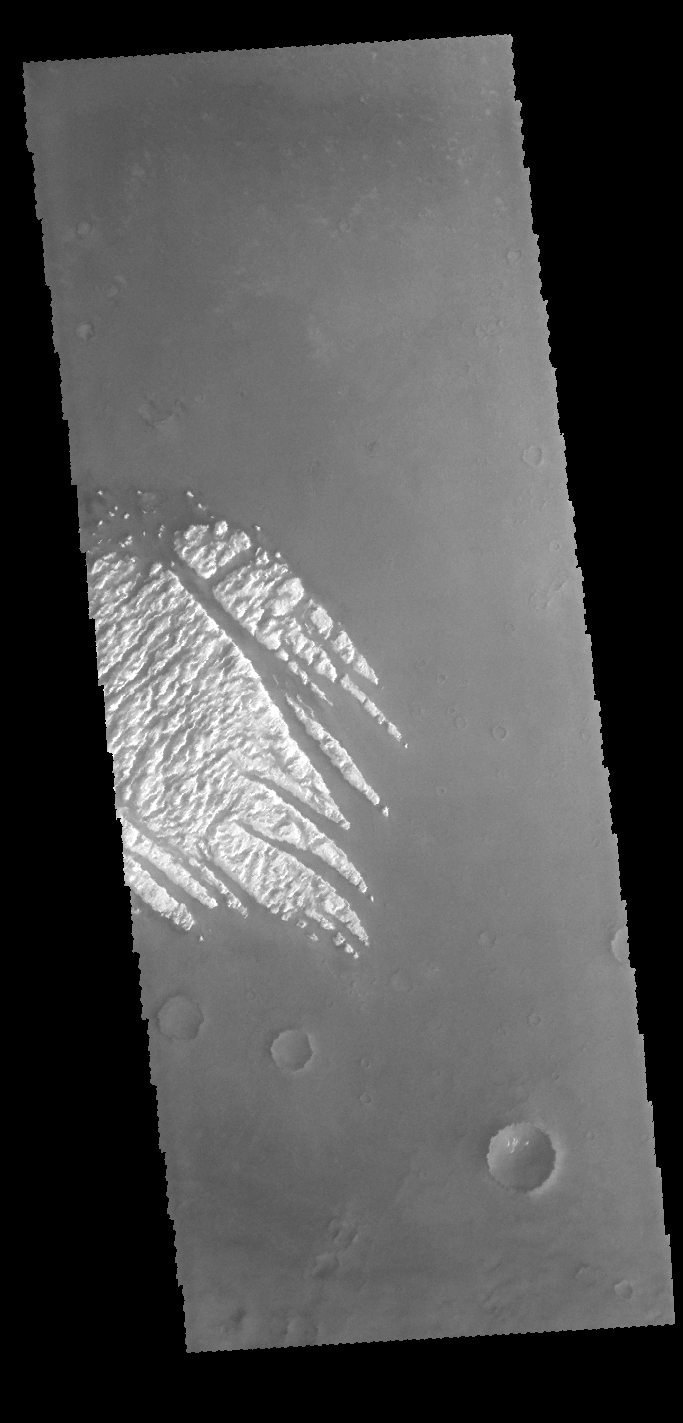

Pollack Crater

This VIS image shows part of the bright material on the floor of Pollack Crater. Erosion by wind action has sculpted the material, forming the linear features that run from bottom right to upper left. The material, while brighter in contrast than the surrounding materials, is not white.

Credit: NASA/JPL-Caltech/ASU